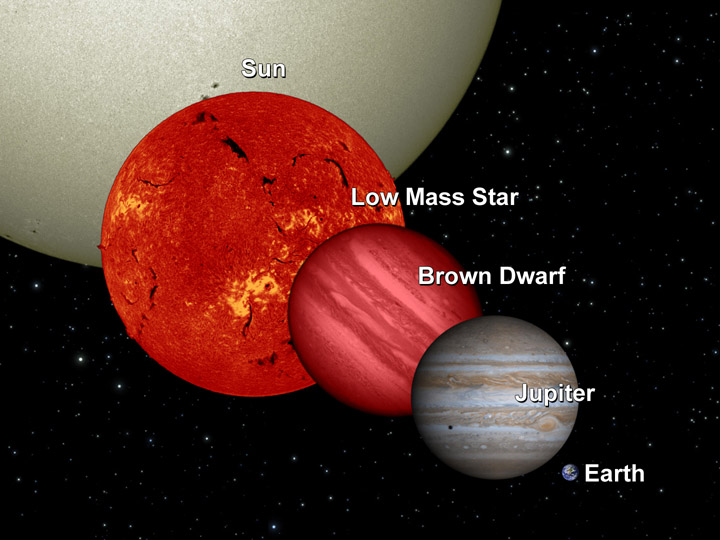

Brown Dwarf Comparison

NASA’s Wide-field Infrared Survey Explorer, or WISE, will uncover many “failed” stars, or brown dwarfs, in infrared light. This diagram shows a brown dwarf in relation to Earth, Jupiter, a low-mass star and the sun.

Stars with less mass than the sun are smaller and cooler, and hence much fainter in visible light. Brown dwarfs are the smallest and coolest of stars. They have less than eight percent of the mass of the sun, which is not enough to sustain the fusion reaction that keeps the sun hot. These cool orbs are nearly impossible to see in visible light, but stand out when viewed in infrared. Their diameters are about the same as Jupiter’s, but they can have up to 80 times more mass and are thought to have planetary systems of their own.

NASA’s Jet Propulsion Laboratory, Pasadena, Calif., manages the Wide-field Infrared Survey Explorer for NASA’s Science Mission Directorate, Washington. The mission’s principal investigator, Edward Wright, is at UCLA. The mission was competitively selected under NASA’s Explorers Program managed by the Goddard Space Flight Center, Greenbelt, Md. The science instrument was built by the Space Dynamics Laboratory, Logan, Utah, and the spacecraft was built by Ball Aerospace & Technologies Corp., Boulder, Colo. Science operations and data processing take place at the Infrared Processing and Analysis Center at the California Institute of Technology in Pasadena. Caltech manages JPL for NASA.

Credit: NASA/JPL-Caltech/UCB